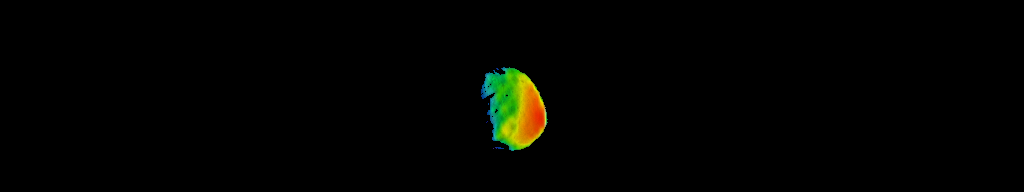

Temperature Gradient on Martian Moon Phobos

This image combines two products from the first pointing at the Martian moon Phobos by the Thermal Emission Imaging System (THEMIS) camera on NASA’s Mars Odyssey orbiter, on Sept. 29, 2017. Surface-temperature information from observation in thermal-infrared wavelengths is overlaid on a more detailed image from a visible-light observation.

The left edge of the small moon was in darkness, and the right edge in morning sunlight. Phobos has an oblong shape with average diameter of about 14 miles (22 kilometers). The distance to Phobos from Odyssey during the observation was about 3,424 miles (5,511 kilometers).

Researchers will analyze the surface-temperature information from this observation and possible future THEMIS observations to learn how quickly the surface warms after sunup or cools after sundown. That could provide information about surface materials, because larger rocks heat or cool more slowly than smaller particles do. The thermal information in this image is from merging observations made in four thermal-infrared wavelength bands, centered from 11.04 microns to 14.88 microns.

Researchers have been using THEMIS to examine Mars since early 2002, but the maneuver turning the orbiter around to point the camera at Phobos was developed only recently. Odyssey orbits Mars at an altitude of about 250 miles (400 kilometers), much closer to the planet than to Phobos, which orbits about 3,700 miles (6,000 kilometers) above the surface of Mars.

THEMIS was developed by and is operated by a team based at Arizona State University, Tempe. NASA’s Jet Propulsion Laboratory, Pasadena, California, manages the Mars Odyssey mission for NASA’s Science Mission Directorate, Washington. Lockheed Martin Space Systems, Denver, built the orbiter and partners in its operation. JPL is a division of Caltech in Pasadena.

Credit: NASA/JPL-Caltech/ASU/SSI